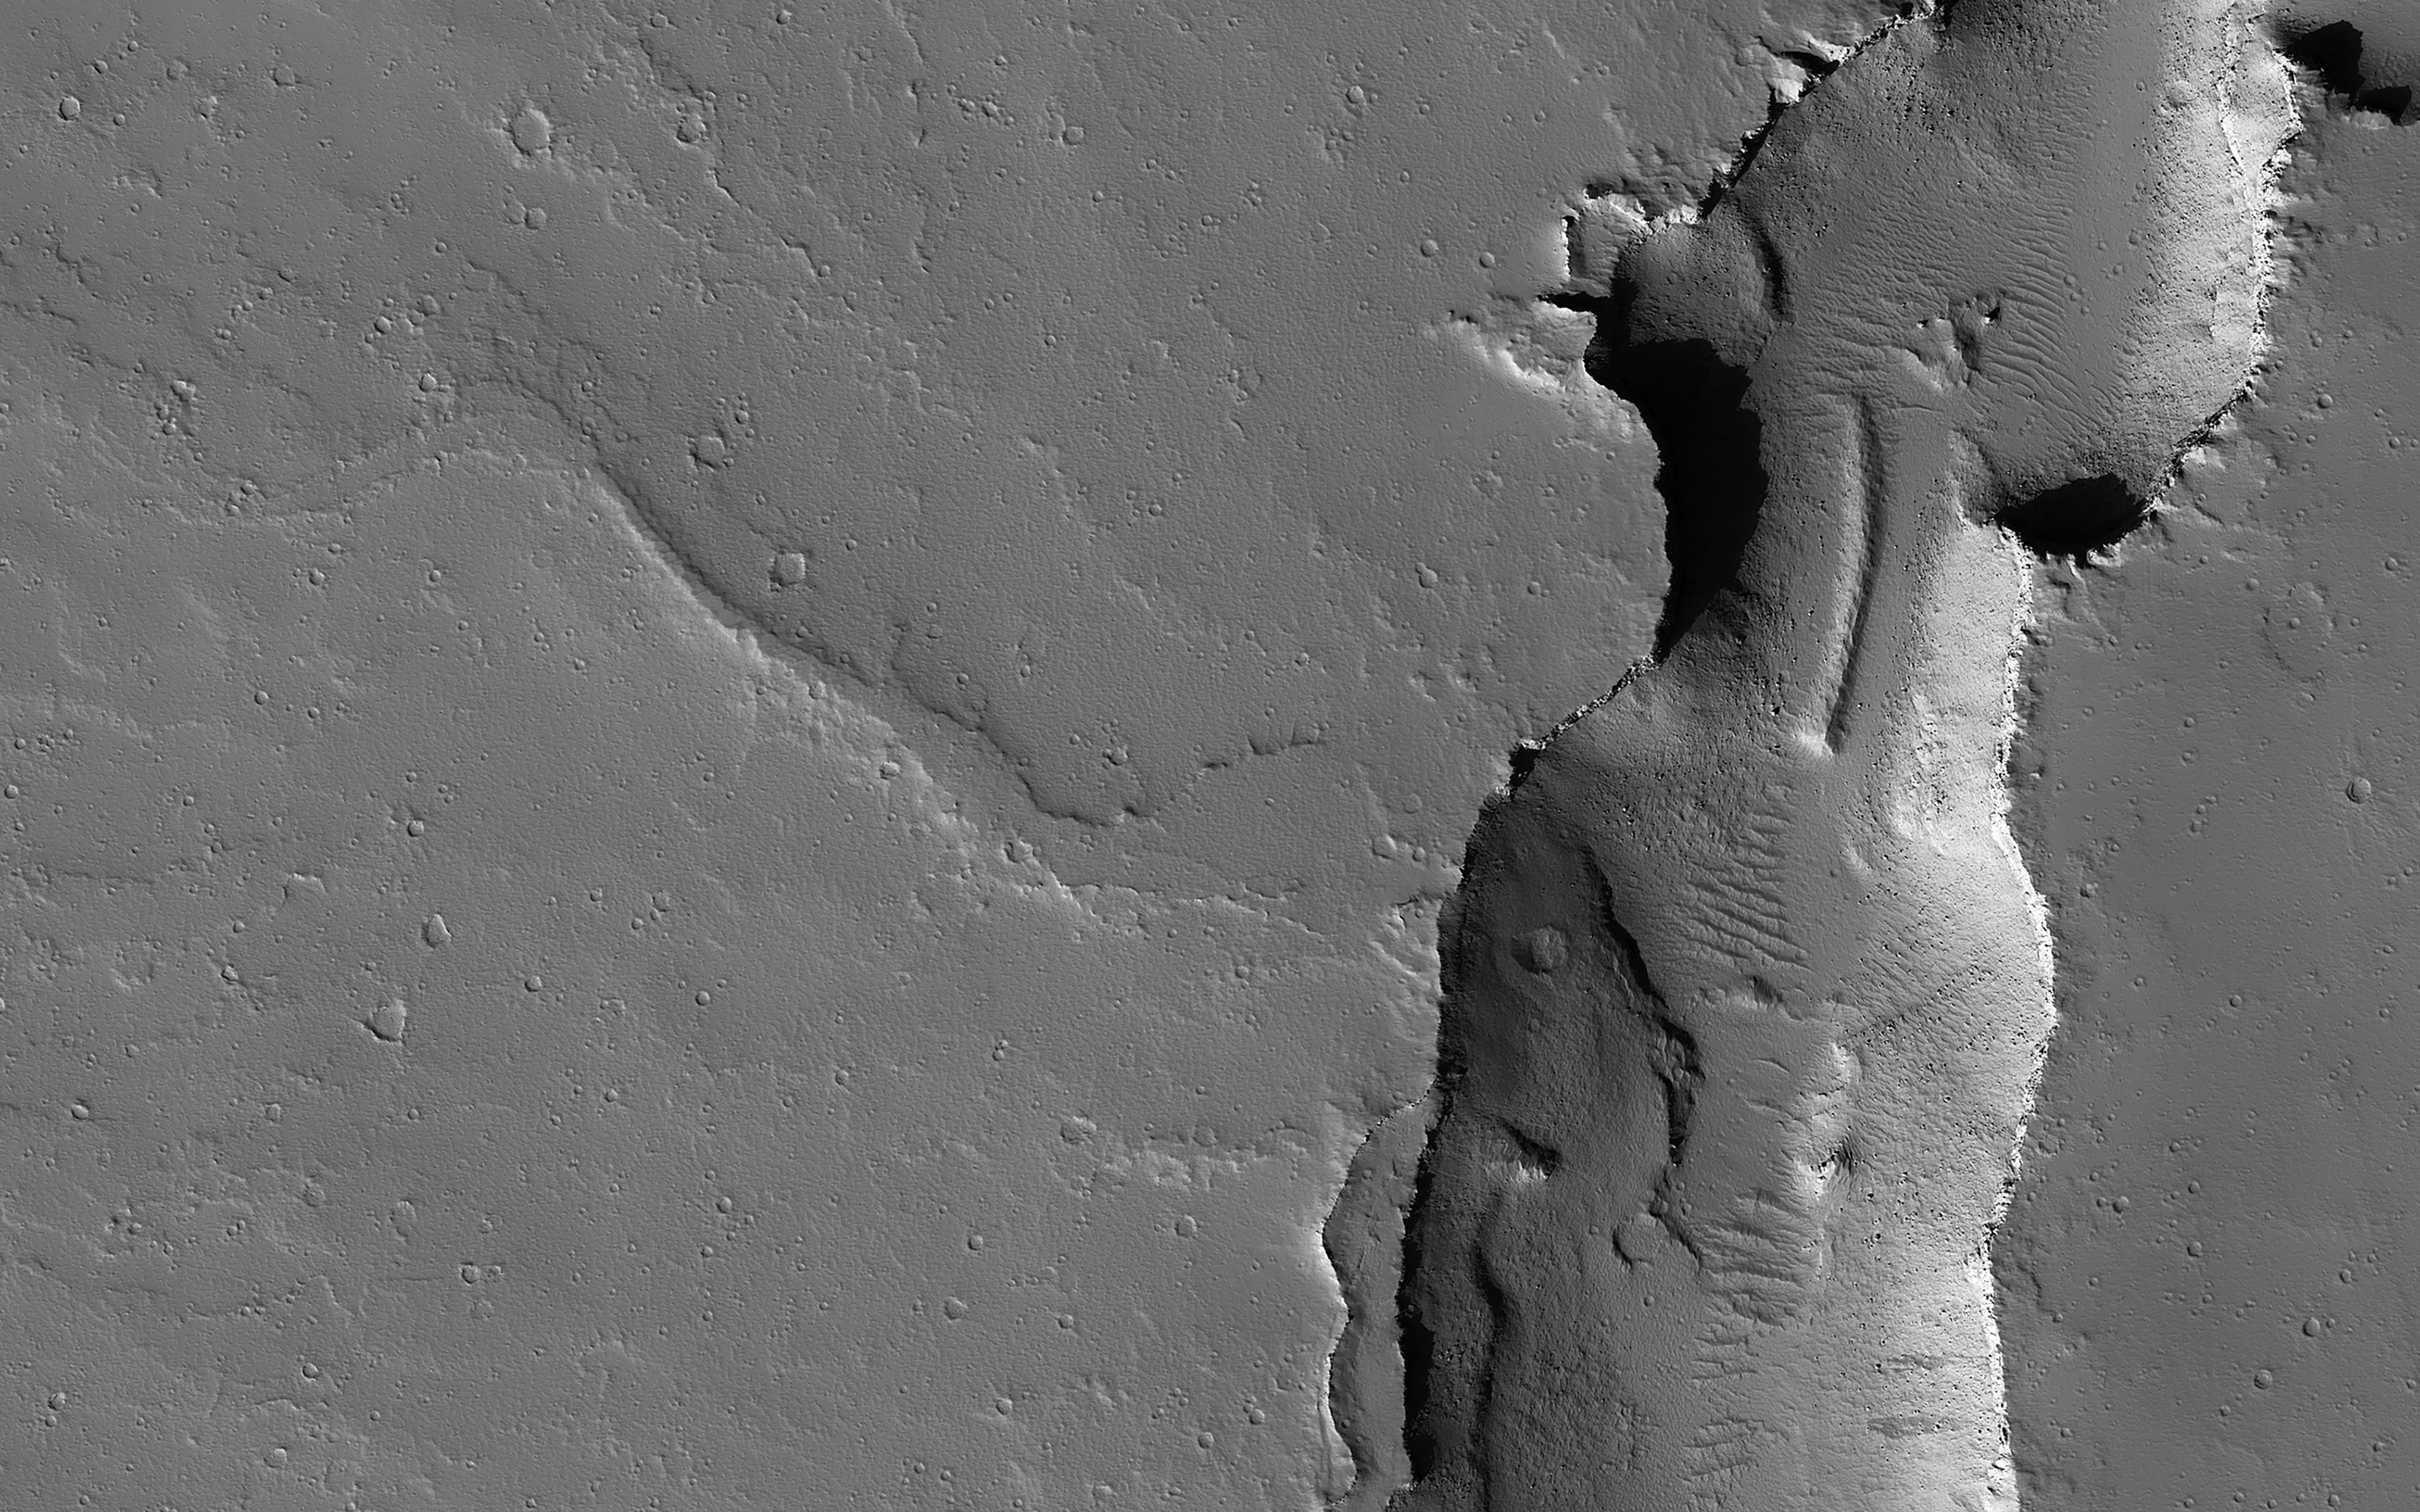

Tectonic, Volcanic and Fluvial Activity?

This image shows two cross-cutting depressions that may have been formed by the collapse of weak terrain along pre-existing faults. These faults are associated with the release of volcanic material and/or liquid water.

Sinuous channels are visible emanating from the large vent toward the northwest. Some of these channels transition between positive-relief and negative-relief, suggesting they were once filled with erosion-resistant material. Liquid water is known to produce similar features on Earth.

The map is projected here at a scale of 50 centimeters (19.7 inches) per pixel. (The original image scale is 55.6 centimeters [21.9 inches] per pixel [with 2 x 2 binning]; objects on the order of 167 centimeters [65.7 inches] across are resolved.) North is up.

This is a stereo pair with ESP_075923_2040.

The University of Arizona, in Tucson, operates HiRISE, which was built by Ball Aerospace & Technologies Corp., in Boulder, Colorado. NASA’s Jet Propulsion Laboratory, a division of Caltech in Pasadena, California, manages the Mars Reconnaissance Orbiter Project for NASA’s Science Mission Directorate, Washington.

Credit: NASA/JPL-Caltech/University of Arizona